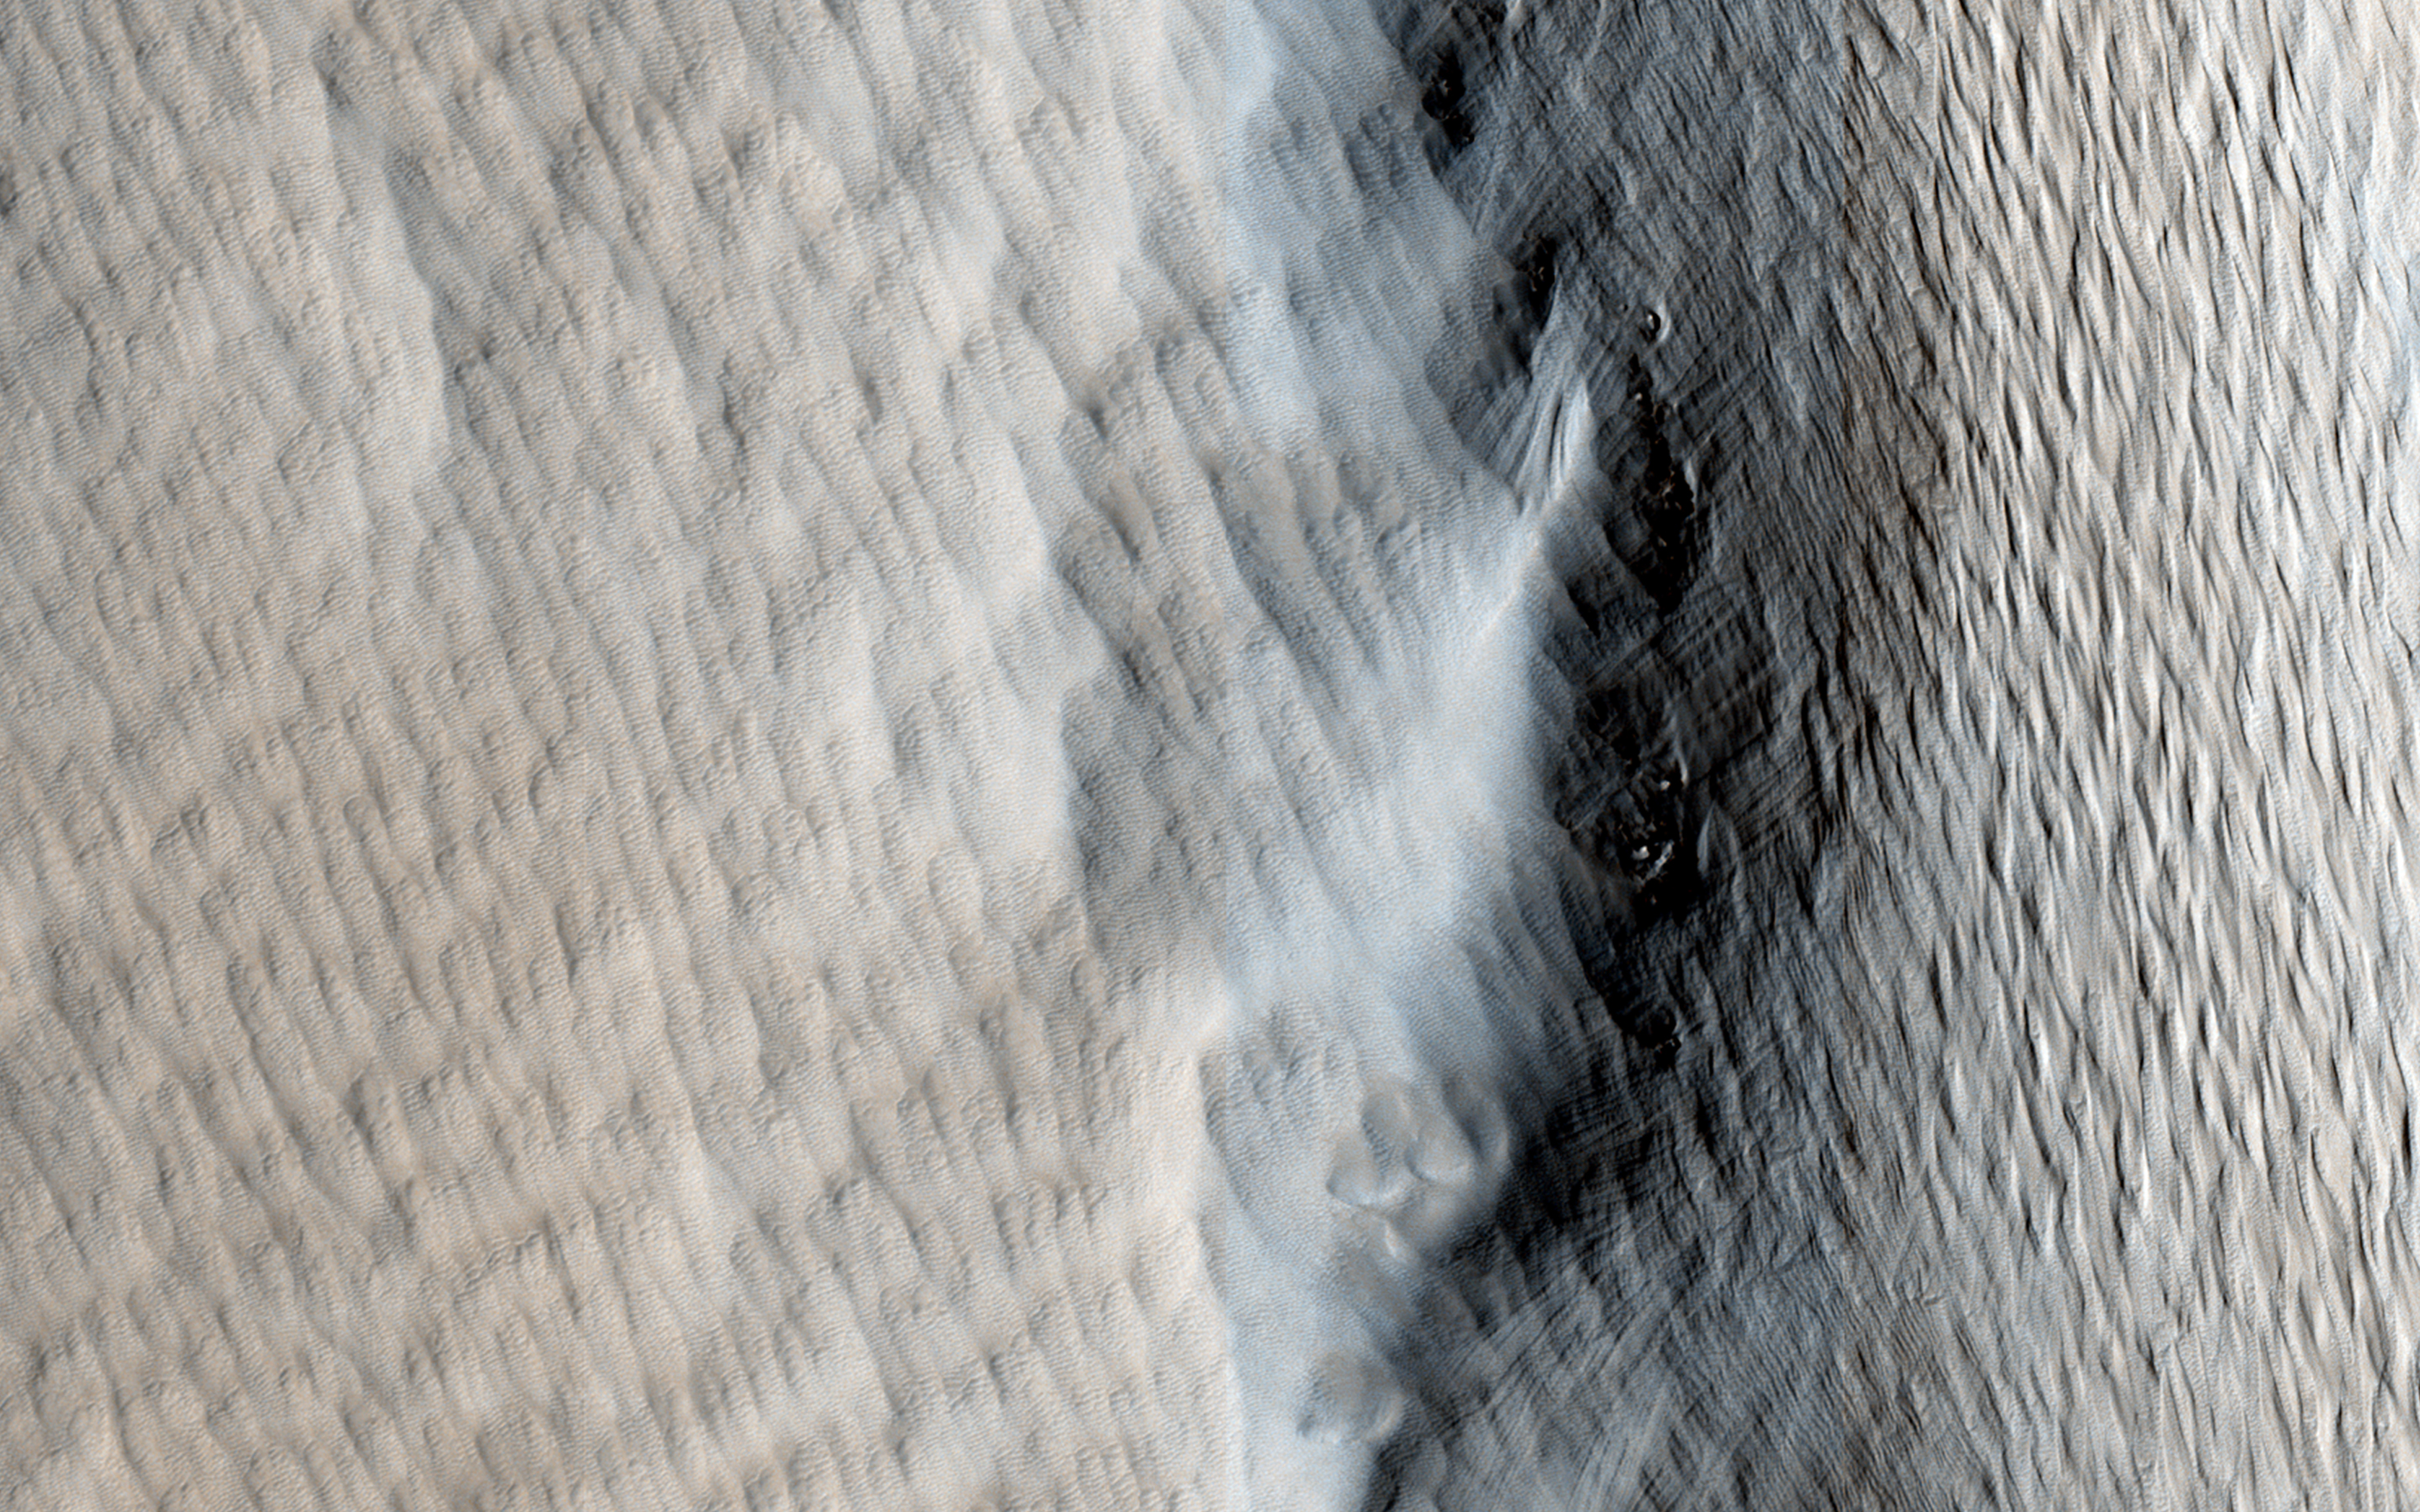

Dust Covered Channels on Tharsis Tholus

Tharsis Tholus is one of the smaller shield volcanoes on Mars’ massive “Tharsis Rise.” The main shield is covered by a very thick blanket (or “mantle”) of loose material. This is likely to be the same dust that is found across all of Mars.

It accumulates on the tall volcanoes because the thin atmosphere at these elevations has a very hard time moving the dust after it is dropped out from the global dust storms. But another reason for the great thickness of the mantle here could be volcanic ash derived from the volcanos themselves.

The flanks of Tharsis Tholus are cut by large channels, similar to those visible on other Martian shield volcanos like Arsia Mons and Elysium Mons. Like the channels on those volcanos, these channels probably formed by a combination of erosion by flowing lava, and the collapse of the volcano under its own weight. However, because of the thick covering, we cannot say this definitively.

A striking feature at the northern end of this image is the fact that the dust cover is much thinner on the lava flows that surround the shield. This indicates (1) the surrounding lavas are much younger than the shield and (2) the mantle on the volcanos is old.

HiRISE is one of six instruments on NASA’s Mars Reconnaissance Orbiter. The University of Arizona, Tucson, operates the orbiter’s HiRISE camera, which was built by Ball Aerospace & Technologies Corp., Boulder, Colo. NASA’s Jet Propulsion Laboratory, a division of the California Institute of Technology in Pasadena, manages the Mars Reconnaissance Orbiter Project for the NASA Science Mission Directorate, Washington.

Credit: NASA/JPL-Caltech/Univ. of Arizona